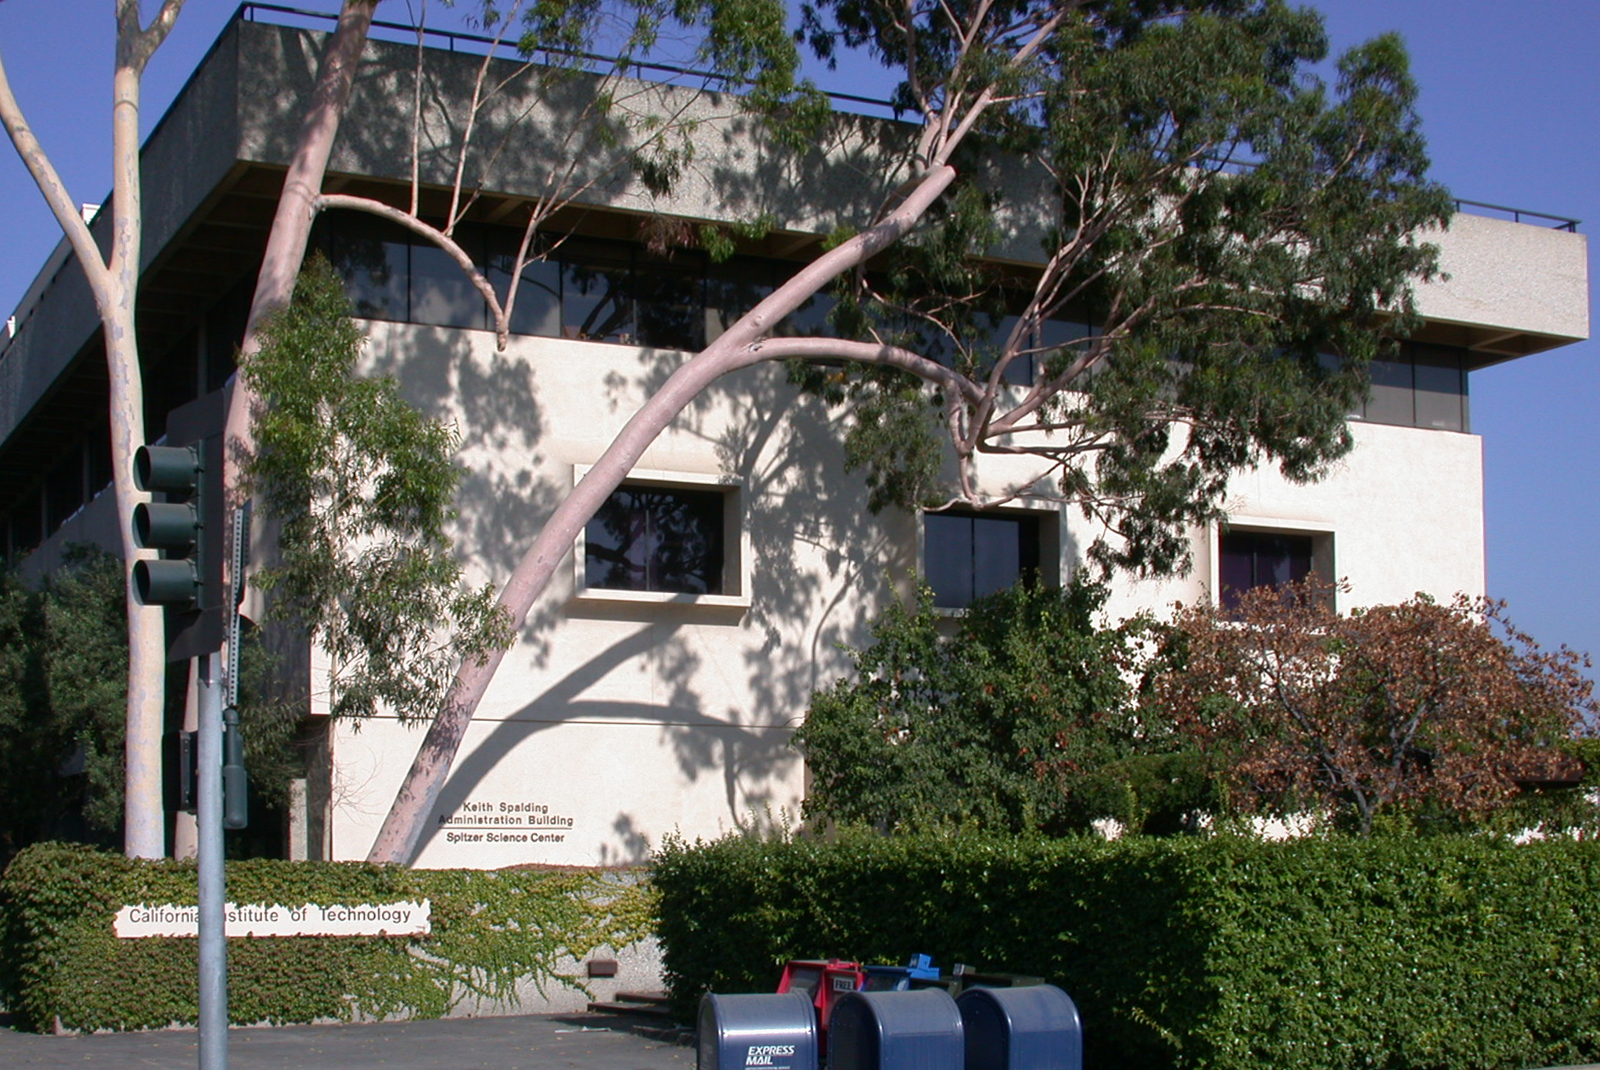

Spitzer Science Center

Credit: NASA/JPL-Caltech/J. Keller (SSC)